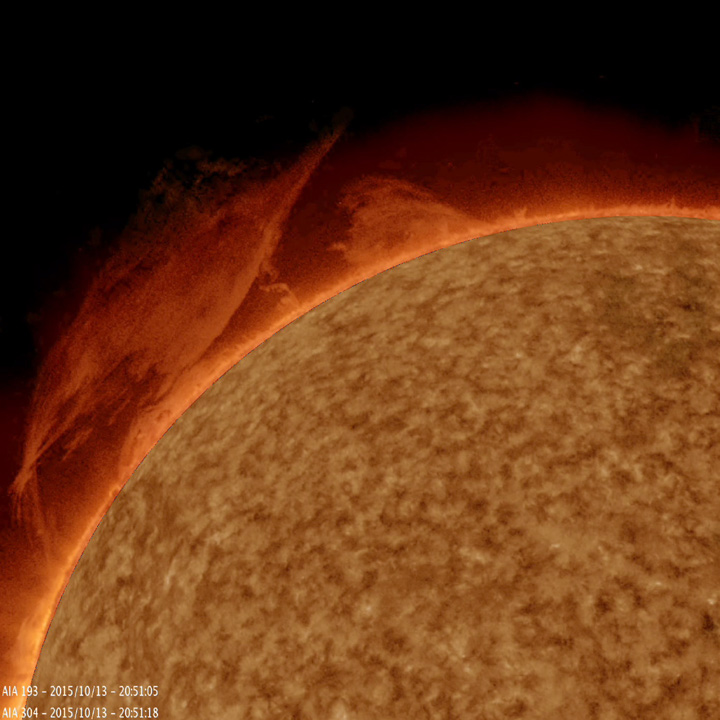

Hefty Prominence Eruption

A mass of plasma gathered itself into a twisting mass, spun around for a bit, then rose up and broke apart over a 10-hour period (Oct. 13, 2015). The image and video were produced with a combination of two wavelengths of extreme ultraviolet light. Prominences are unstable clouds of gas tethered above the surface of the Sun by magnetic forces. Much of the jittering and odd jumping motions above the surface were artifacts caused by brightening and contrast changes used to bring out the detail and structure of the prominence.

Movie
PIA20008_Prom_combo_Oct_big.mp4
PIA20008_Prom_combo_Oct_sm.mp4

SDO is managed by NASA’s Goddard Space Flight Center, Greenbelt, Maryland, for NASA’s Science Mission Directorate, Washington. Its Atmosphere Imaging Assembly was built by the Lockheed Martin Solar Astrophysics Laboratory (LMSAL), Palo Alto, California.

Credit: NASA/GSFC/Solar Dynamics Observatory